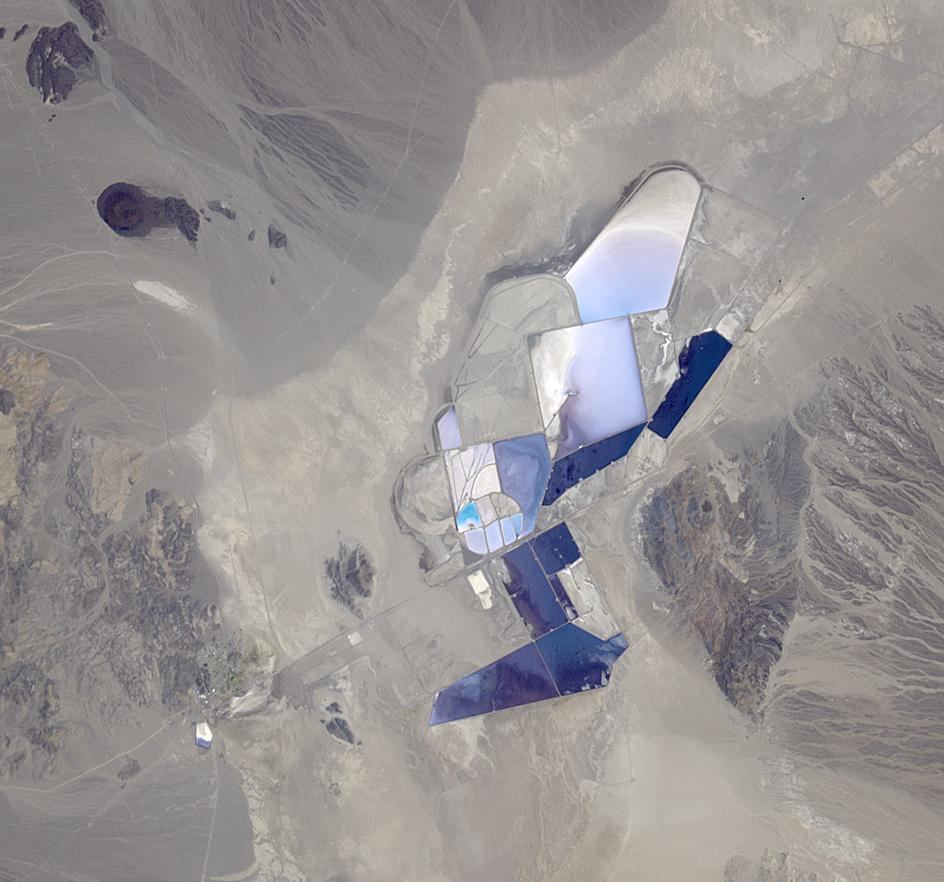

Lithium Mining, Nevada

The once-abandoned mining town of Silver Peak, Nevada began to thrive again when Foote Mineral Company began extracting lithium from brine below the floor of Clayton Valley in 1966. The Chemetall Foote Lithium Operation is currently the only operating source of lithium in the United States, used primarily in the manufacture of batteries. Last year, The University of Wyoming announced discovery of untapped underground lithium brine in the Rock Springs Uplift. Reserves could be more than 150 times greater than the Silver Peak deposit. The image was acquired 29 June 2013, covers an area of 13.2 by 14.2 km, and is located at 37.7 degrees north, 117.5 degrees east.

With its 14 spectral bands from the visible to the thermal infrared wavelength region and its high spatial resolution of 15 to 90 meters (about 50 to 300 feet), ASTER images Earth to map and monitor the changing surface of our planet. ASTER is one of five Earth-observing instruments launched Dec. 18, 1999, on Terra. The instrument was built by Japan’s Ministry of Economy, Trade and Industry. A joint U.S./Japan science team is responsible for validation and calibration of the instrument and data products.

The broad spectral coverage and high spectral resolution of ASTER provides scientists in numerous disciplines with critical information for surface mapping and monitoring of dynamic conditions and temporal change. Example applications are: monitoring glacial advances and retreats; monitoring potentially active volcanoes; identifying crop stress; determining cloud morphology and physical properties; wetlands evaluation; thermal pollution monitoring; coral reef degradation; surface temperature mapping of soils and geology; and measuring surface heat balance.

The U.S. science team is located at NASA’s Jet Propulsion Laboratory, Pasadena, Calif. The Terra mission is part of NASA’s Science Mission Directorate, Washington, D.C.

Credit: NASA/GSFC/METI/ERSDAC/JAROS, and U.S./Japan ASTER Science Team